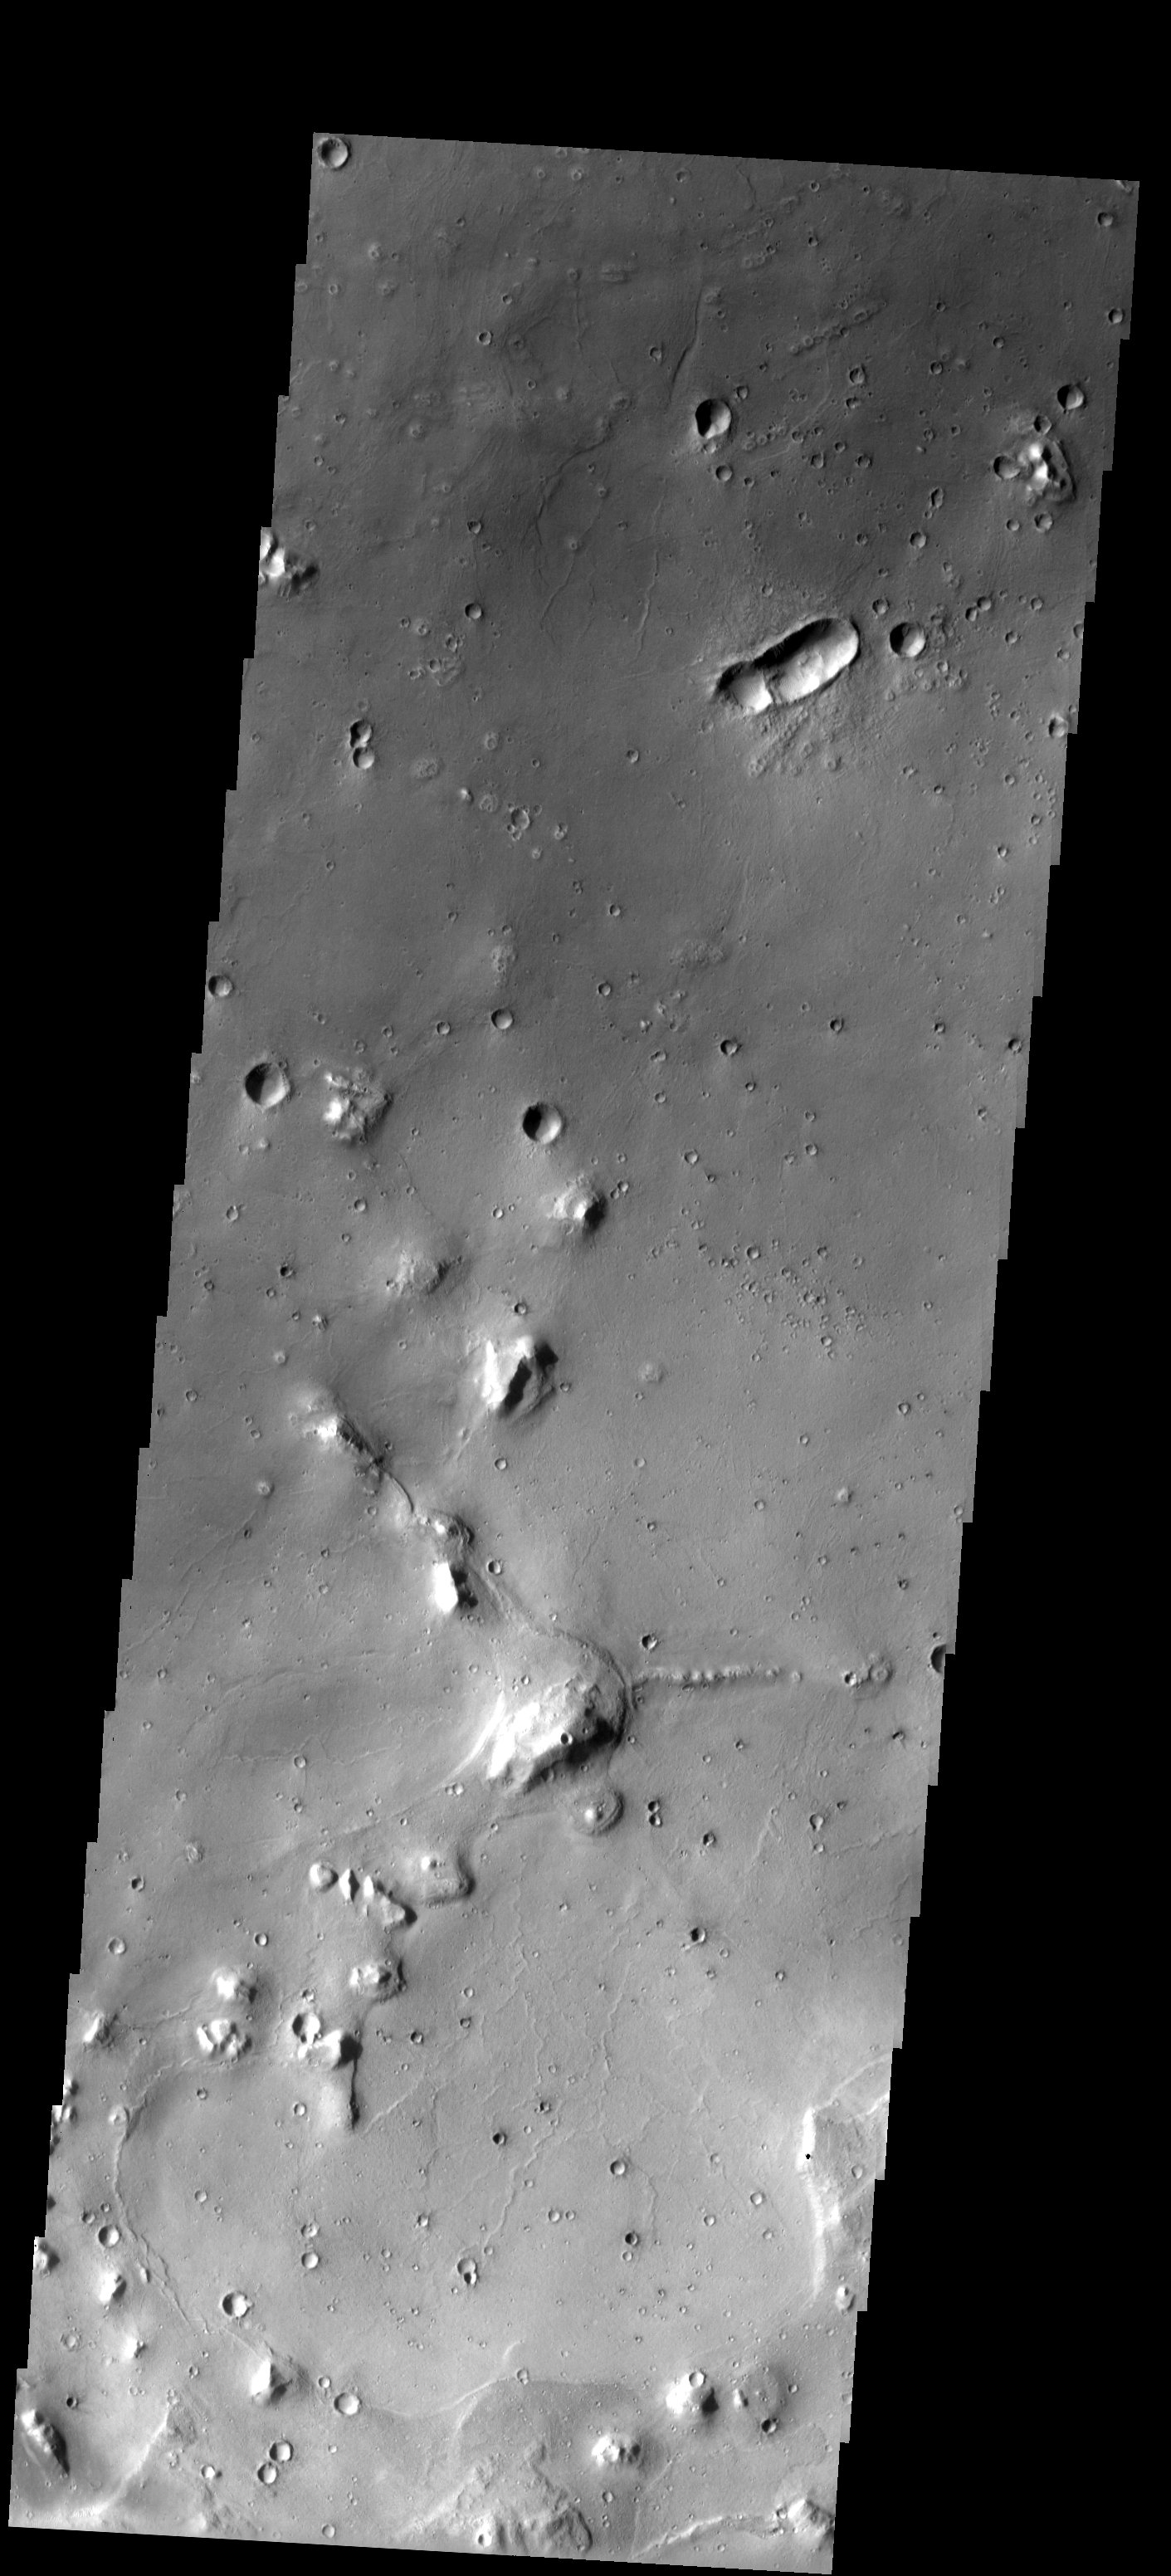

Cydonia Craters

Eroded mesas and secondary craters dot the landscape in this area of the Cydonia Mensae region. The single oval-shaped crater displays a “butterfly” ejecta pattern, indicating that the crater formed from a low-angle impact.

Note: this THEMIS visual image has not been radiometrically nor geometrically calibrated for this preliminary release. An empirical correction has been performed to remove instrumental effects. A linear shift has been applied in the cross-track and down-track direction to approximate spacecraft and planetary motion. Fully calibrated and geometrically projected images will be released through the Planetary Data System in accordance with Project policies at a later time.

NASA’s Jet Propulsion Laboratory manages the 2001 Mars Odyssey mission for NASA’s Office of Space Science, Washington, D.C. The Thermal Emission Imaging System (THEMIS) was developed by Arizona State University, Tempe, in collaboration with Raytheon Santa Barbara Remote Sensing. The THEMIS investigation is led by Dr. Philip Christensen at Arizona State University. Lockheed Martin Astronautics, Denver, is the prime contractor for the Odyssey project, and developed and built the orbiter. Mission operations are conducted jointly from Lockheed Martin and from JPL, a division of the California Institute of Technology in Pasadena.

Image information: VIS instrument. Latitude 32.9, Longitude 343.8 East (16.2 West). 19 meter/pixel resolution.

Credit: NASA/JPL/Arizona State University